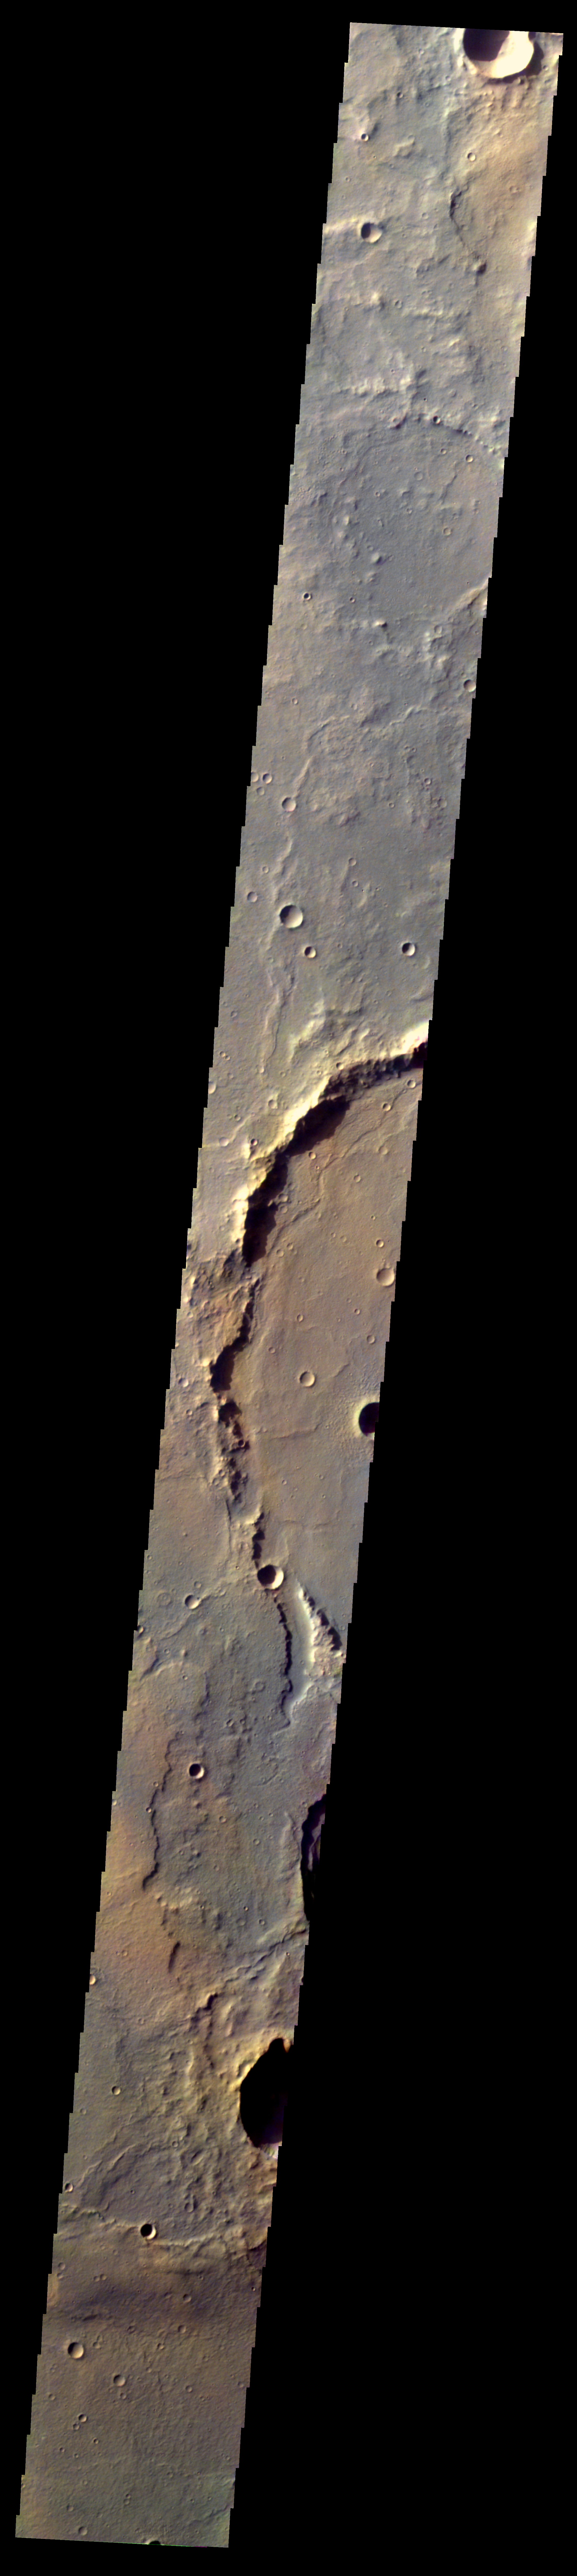

Martian Color #4

This image shows part of eastern Hesperia Planum.

This color treatment is the result of a collaboration between THEMIS team members at Cornell University and space artist Don Davis, who is an expert on true-color renderings of planetary and astronomical objects. Davis began with calibrated and co-registered THEMIS VIS multi-band radiance files produced by the Cornell group. Using as a guide true-color imaging from spacecraft and his own personal experience at Mt. Wilson and other observatories, he performed a manual color balance to display the spectral capabilities of the THEMIS imager within the context of other Mars observations. He also did some manual smoothing along with other image processing to minimize the effects of residual scattered light in the images.

Image information: VIS instrument. Latitude -17.5N, Longitude 117.7E. 70 meter/pixel resolution.

Please see the THEMIS Data Citation Note for details on crediting THEMIS images.

Note: this THEMIS visual image has not been radiometrically nor geometrically calibrated for this preliminary release. An empirical correction has been performed to remove instrumental effects. A linear shift has been applied in the cross-track and down-track direction to approximate spacecraft and planetary motion. Fully calibrated and geometrically projected images will be released through the Planetary Data System in accordance with Project policies at a later time.

NASA’s Jet Propulsion Laboratory manages the 2001 Mars Odyssey mission for NASA’s Office of Space Science, Washington, D.C. The Thermal Emission Imaging System (THEMIS) was developed by Arizona State University, Tempe, in collaboration with Raytheon Santa Barbara Remote Sensing. The THEMIS investigation is led by Dr. Philip Christensen at Arizona State University. Lockheed Martin Astronautics, Denver, is the prime contractor for the Odyssey project, and developed and built the orbiter. Mission operations are conducted jointly from Lockheed Martin and from JPL, a division of the California Institute of Technology in Pasadena.

Credit: NASA/JPL/ASU